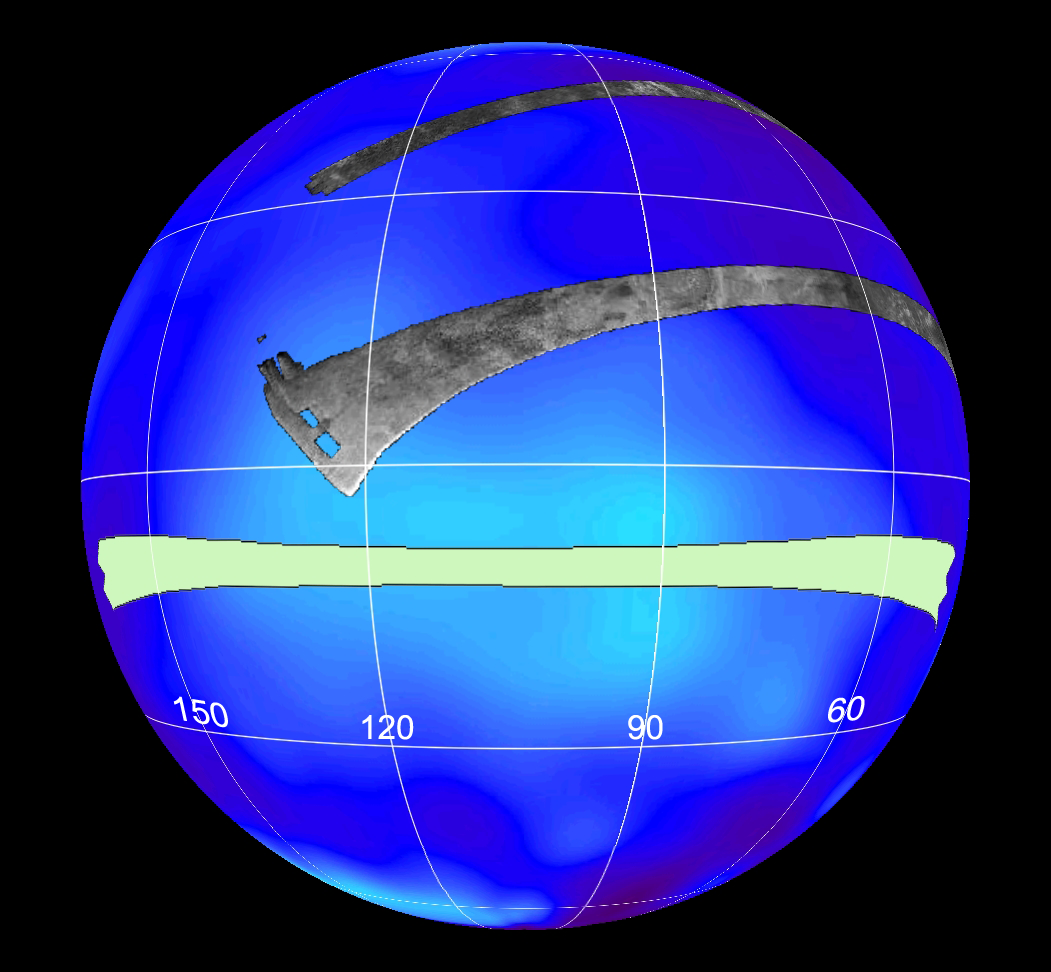

Titan (T13) Viewed by Cassini’s Radar

This set of images shows the areas mapped so far on Saturn’s moon Titan by the Cassini radar mapper using its synthetic aperture radar imaging mode.

Labels represent the approximate longitude of each globe. The radar swaths are superimposed on a false-color image made from observations by NASA’s Hubble Space Telescope.

The swath shown in light green represents the area to be imaged in the upcoming April 30, 2006, flyby. It will go right across an optically bright region of Titan known as Xanadu. See PIA08100 for a flat map view.

Cassini’s radar has revealed a variety of geologic features, including impact craters, wind-blown deposits, channels and cryovolcanic features.

The Cassini-Huygens mission is a cooperative project of NASA, the European Space Agency and the Italian Space Agency. The Jet Propulsion Laboratory, a division of the California Institute of Technology in Pasadena, manages the mission for NASA’s Science Mission Directorate, Washington, D.C. The Cassini orbiter was designed, developed and assembled at JPL. The radar instrument was built by JPL and the Italian Space Agency, working with team members from the United States and several European countries.

Credit: NASA/JPL-Caltech/ASI